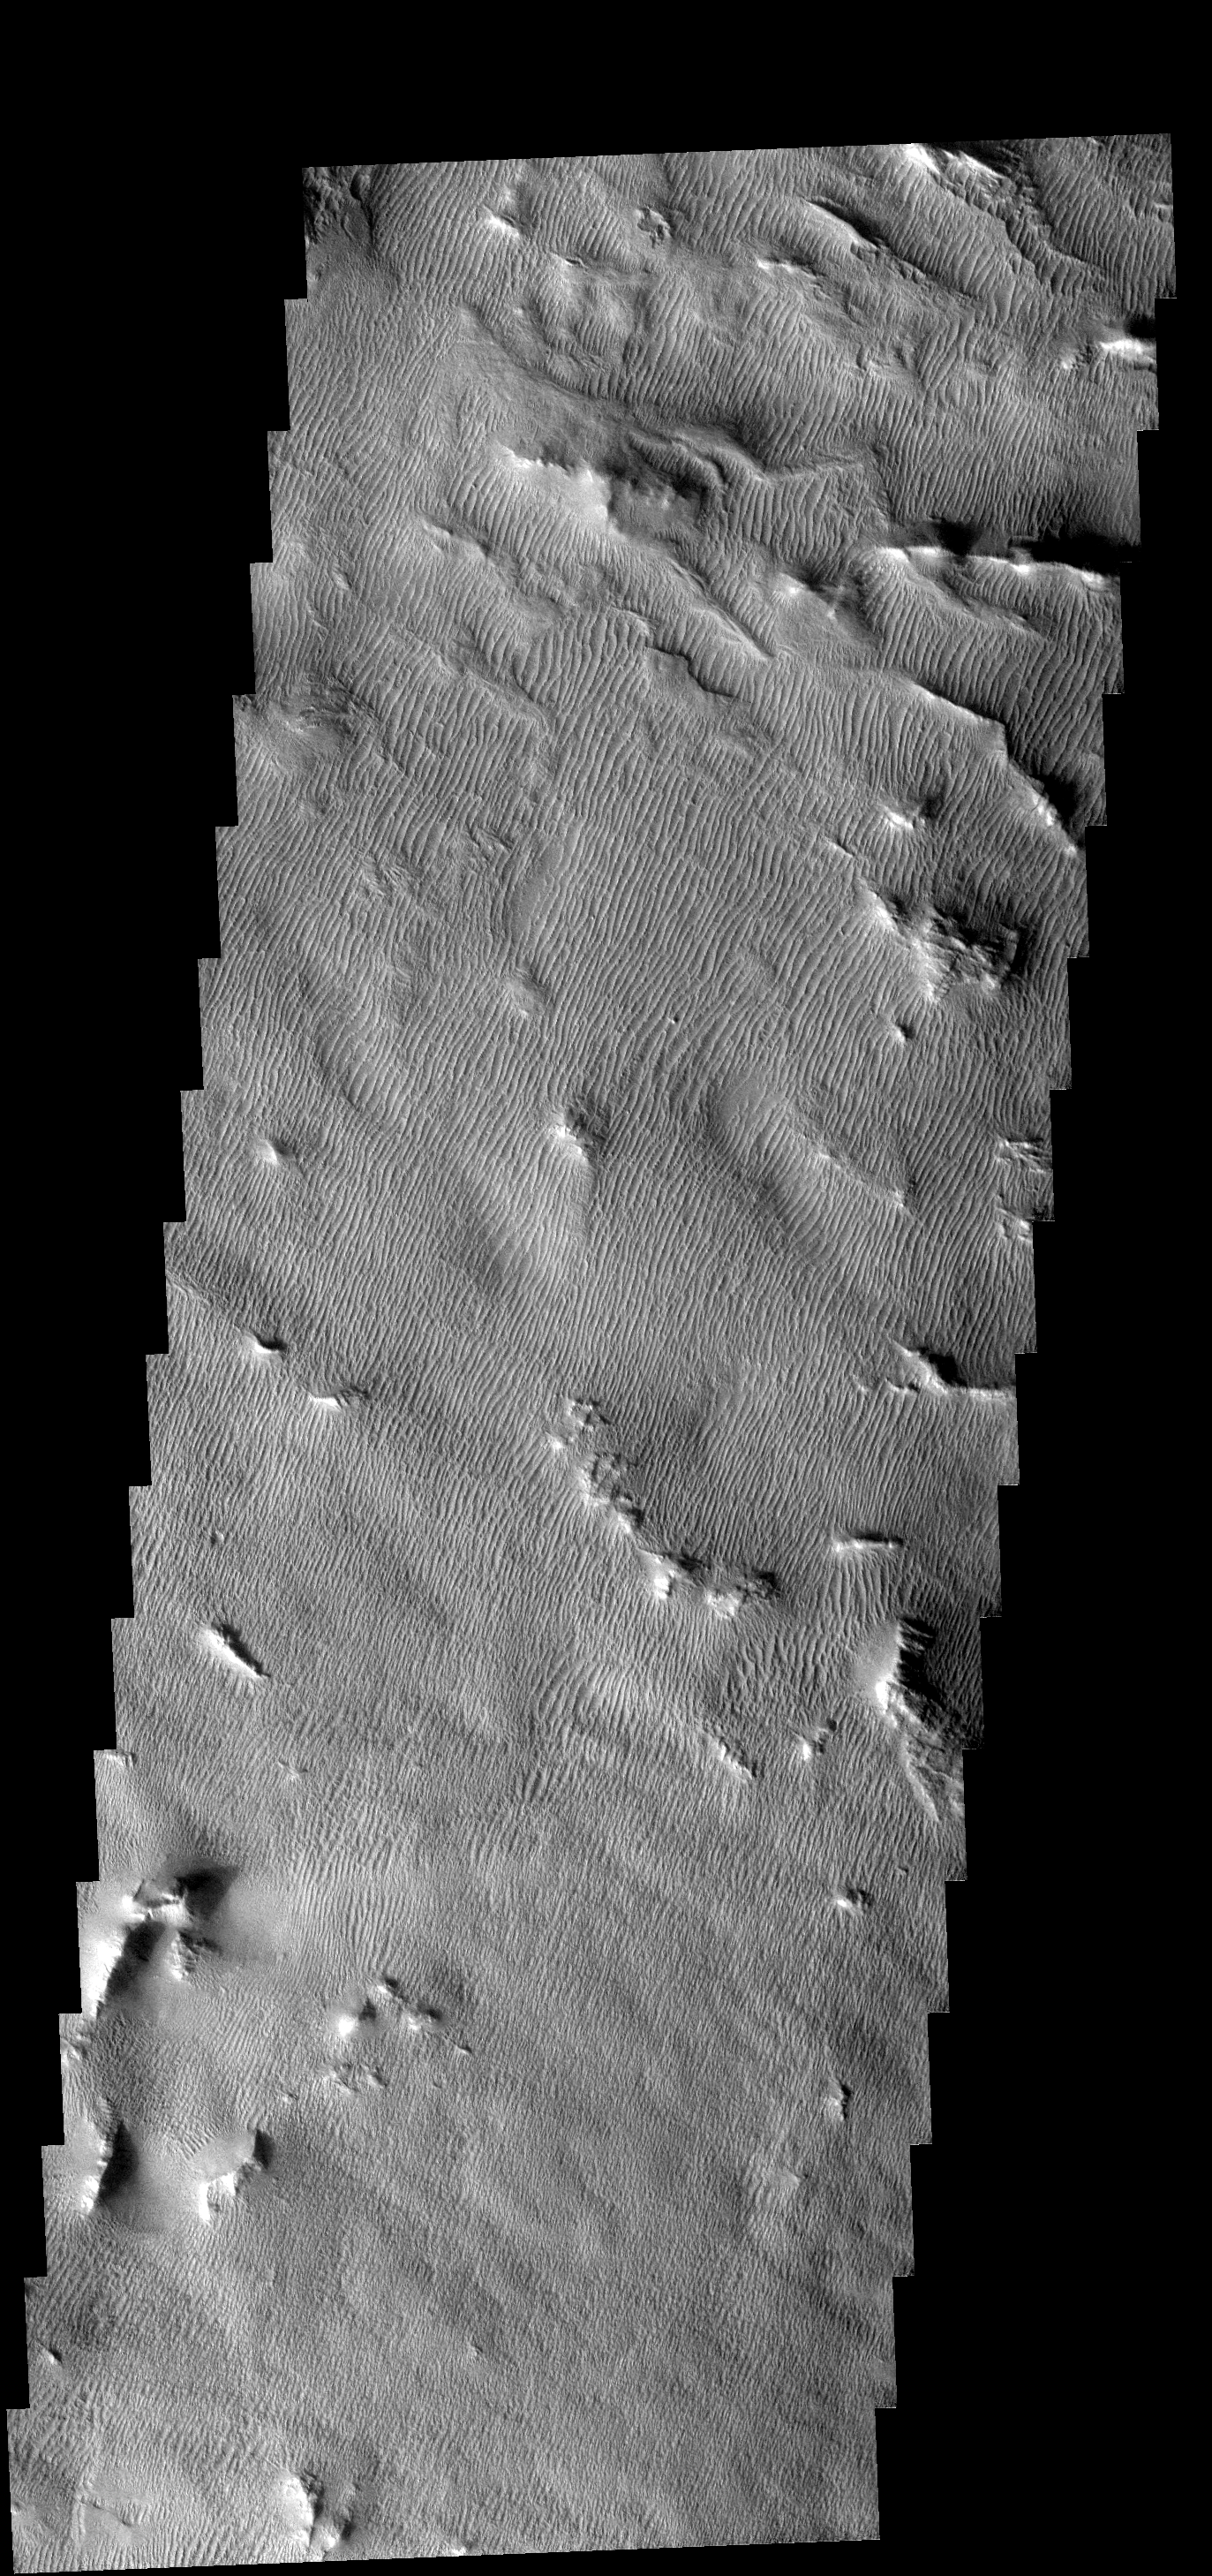

Gigas Sulci Features

Aside from a few highstanding ridges, the Gigas Sulci region is completely dust/sand covered. The wind has formed dunes across the region.

Image information: VIS instrument. Latitude 7.8N, Longitude 229.5E. 17 meter/pixel resolution.

Note: this THEMIS visual image has not been radiometrically nor geometrically calibrated for this preliminary release. An empirical correction has been performed to remove instrumental effects. A linear shift has been applied in the cross-track and down-track direction to approximate spacecraft and planetary motion. Fully calibrated and geometrically projected images will be released through the Planetary Data System in accordance with Project policies at a later time.

NASA’s Jet Propulsion Laboratory manages the 2001 Mars Odyssey mission for NASA’s Office of Space Science, Washington, D.C. The Thermal Emission Imaging System (THEMIS) was developed by Arizona State University, Tempe, in collaboration with Raytheon Santa Barbara Remote Sensing. The THEMIS investigation is led by Dr. Philip Christensen at Arizona State University. Lockheed Martin Astronautics, Denver, is the prime contractor for the Odyssey project, and developed and built the orbiter. Mission operations are conducted jointly from Lockheed Martin and from JPL, a division of the California Institute of Technology in Pasadena.

Credit: NASA/JPL/ASU